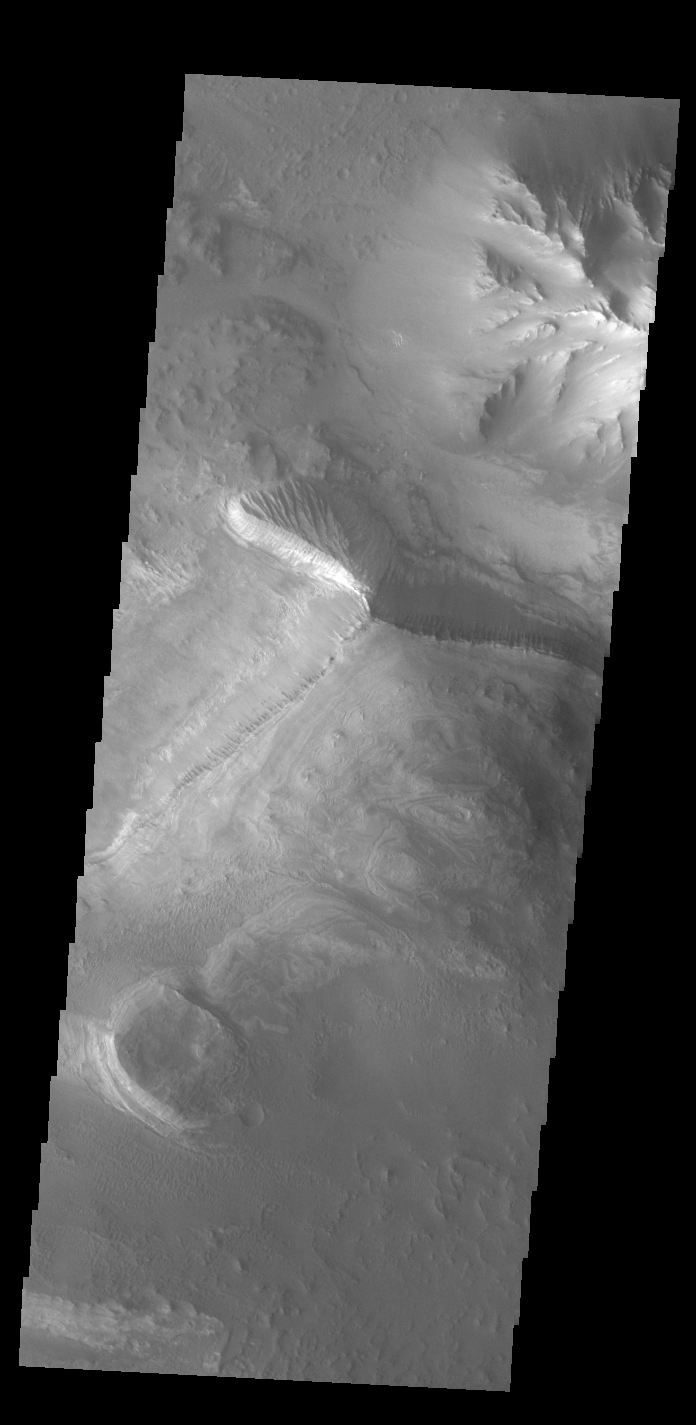

Melas Chasma

Today’s VIS image shows part of the floor of Melas Chasma, which is part of the much larger Valles Marineris.

Credit: NASA/JPL-Caltech/ASU